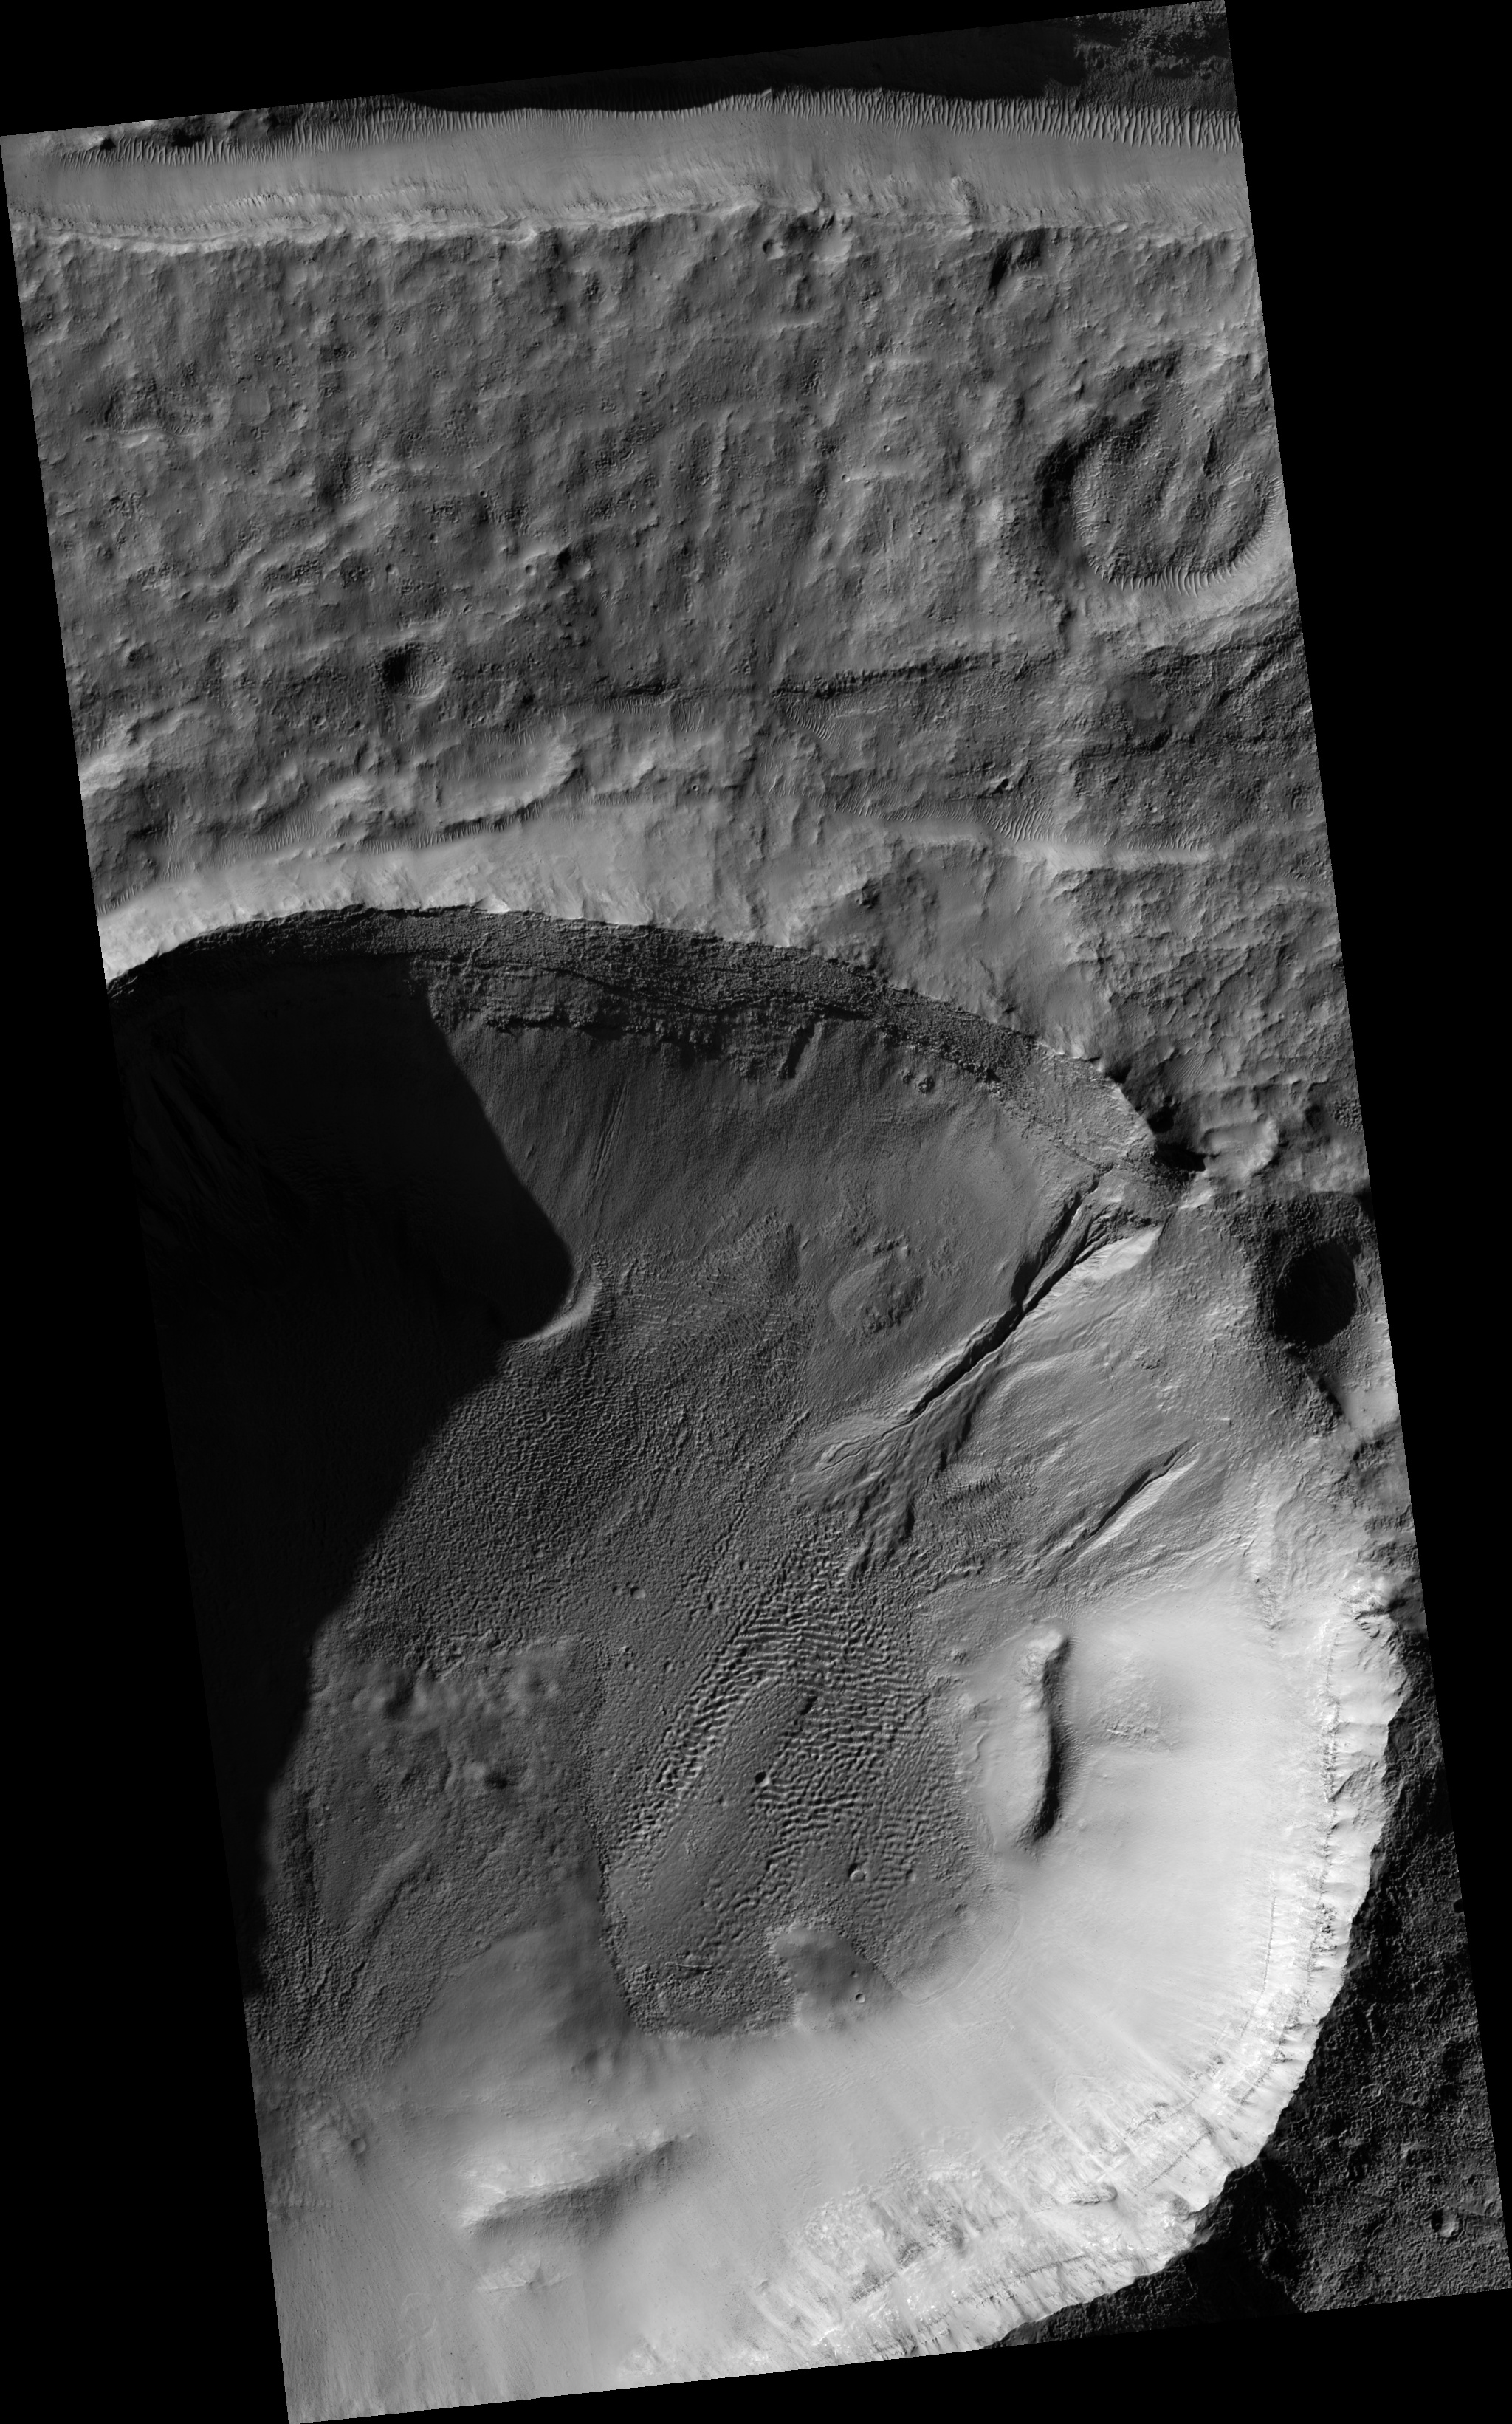

Gully Apron in Crater

Image PSP_001368_1400 was taken by the High Resolution Imaging Science Experiment (HiRISE) camera onboard the Mars Reconnaissance Orbiter spacecraft on November 11, 2006. The complete image is centered at -39.6 degrees latitude, 176.0 degrees East longitude. The range to the target site was 250.3 km (156.4 miles). At this distance the image scale is 50.1 cm/pixel (with 2 x 2 binning) so objects ~150 cm across are resolved. The image shown here has been map-projected to 50 cm/pixel and north is up. The image was taken at a local Mars time of 3:40 PM and the scene is illuminated from the west with a solar incidence angle of 77 degrees, thus the sun was about 13 degrees above the horizon. At a solar longitude of 133.6 degrees, the season on Mars is Northern Summer.

NASA’s Jet Propulsion Laboratory, a division of the California Institute of Technology in Pasadena, manages the Mars Reconnaissance Orbiter for NASA’s Science Mission Directorate, Washington. Lockheed Martin Space Systems, Denver, is the prime contractor for the project and built the spacecraft. The High Resolution Imaging Science Experiment is operated by the University of Arizona, Tucson, and the instrument was built by Ball Aerospace and Technology Corp., Boulder, Colo.

Credit: NASA/JPL/Univ. of Arizona